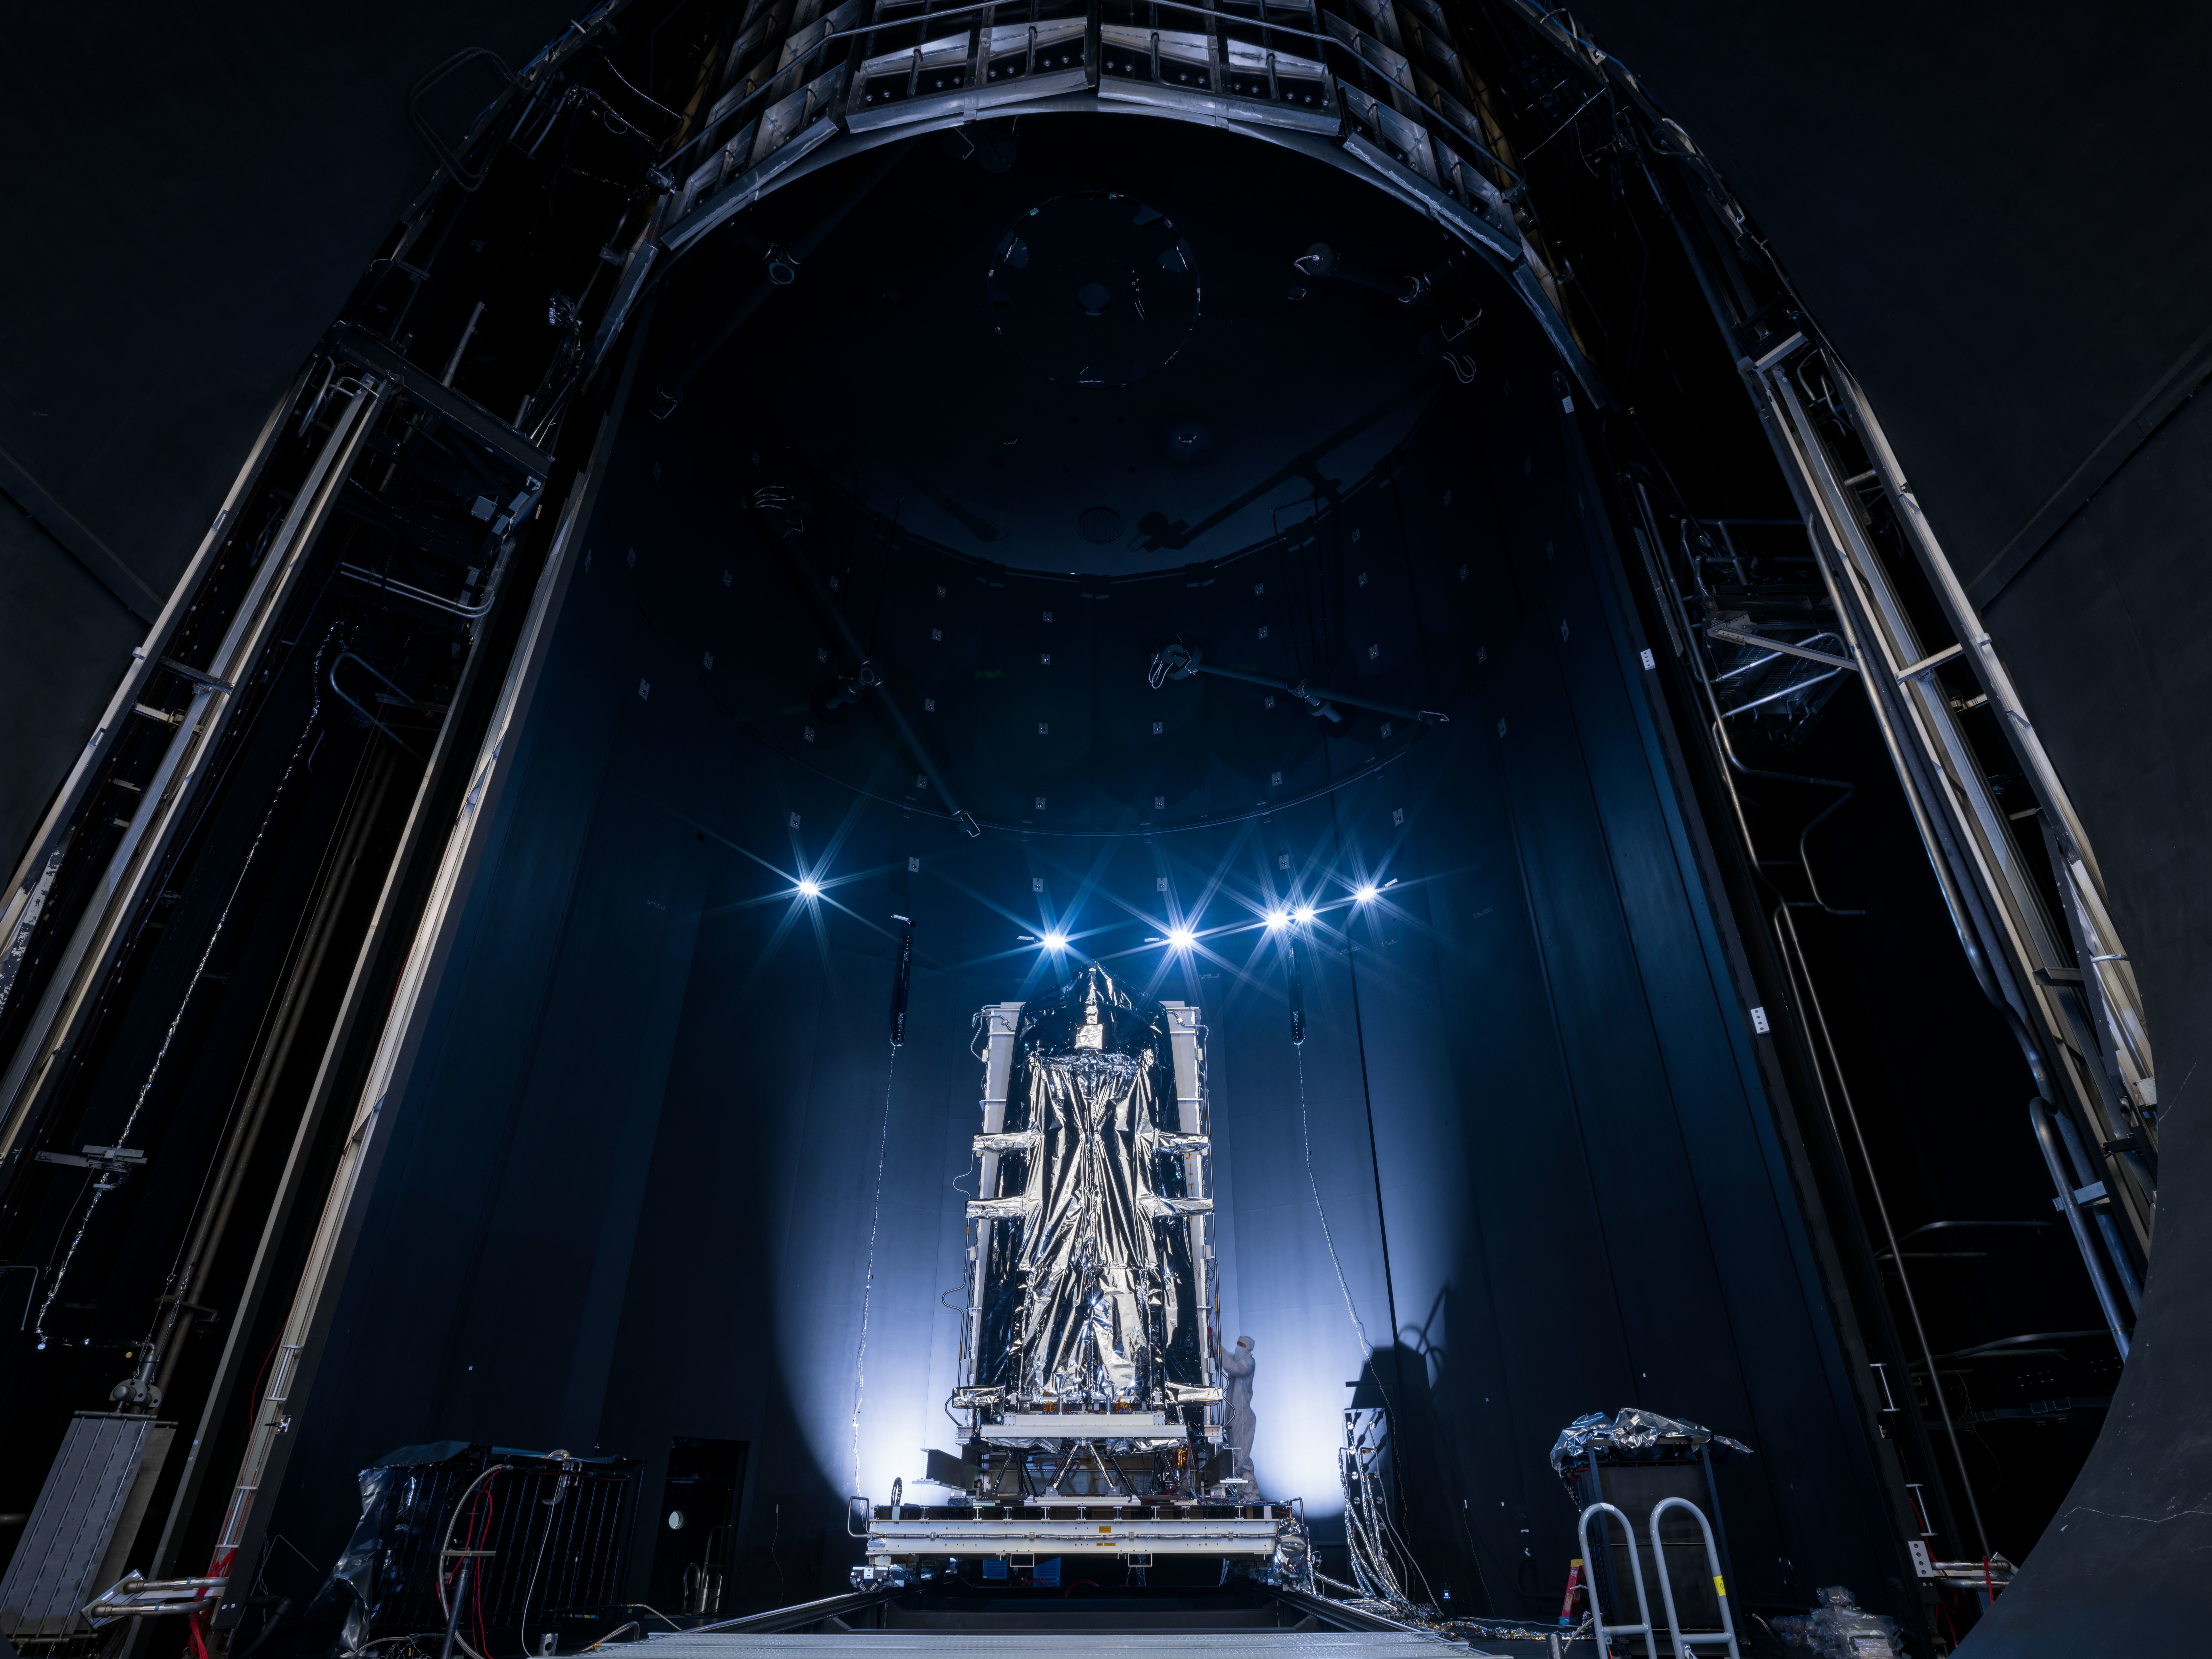

NEO Surveyor Instrument Enclosure Inside Historic Chamber A

The instrument enclosure of NASA’s Near-Earth Object Surveyor is prepared for critical environmental tests inside the historic Chamber A at the Space Environment Simulation Laboratory at the agency’s Johnson Space Center in Houston in December 2024. Wrapped in silver thermal blanketing, the 12-foot-long (3.7-meter-long) angular structure was subjected to the frigid, airless conditions that the spacecraft will experience when in deep space. The cavernous thermal-vacuum test facility is famous for testing the Apollo spacecraft that traveled to the Moon in the 1960s and ’70s.

The instrument enclosure is designed to protect the spacecraft’s infrared telescope while also removing heat from it during operations. After environmental testing was completed, the enclosure returned to NASA’s Jet Propulsion Laboratory in Southern California for further work, after which it will ship to the Space Dynamics Laboratory (SDL) in Logan, Utah, and be joined to the telescope. Both the instrument enclosure and telescope were assembled at JPL.

As NASA’s first space-based detection mission specifically designed for planetary defense, NEO Surveyor will seek out, measure, and characterize the hardest-to-find asteroids and comets that might pose a hazard to Earth. While many near-Earth objects don’t reflect much visible light, they glow brightly in infrared light due to heating by the Sun. The spacecraft’s telescope, which has an aperture of nearly 20 inches (50 centimeters), features detectors sensitive to two infrared wavelengths in which near-Earth objects re-radiate solar heat.

Targeting launch in late 2027, the NEO Surveyor mission is led by Prof. Amy Mainzer at UCLA for NASA’s Planetary Defense Coordination Office and is being managed by JPL for the Planetary Missions Program Office at NASA’s Marshall Space Flight Center in Huntsville, Alabama. BAE Systems, SDL, and Teledyne are among the companies that were contracted to build the spacecraft and its instrumentation. The Laboratory for Atmospheric and Space Physics at the University of Colorado Boulder will support operations, and Caltech/IPAC in Pasadena, California, is responsible for producing some of the mission’s data products. Caltech manages JPL for NASA.

Credit: NASA